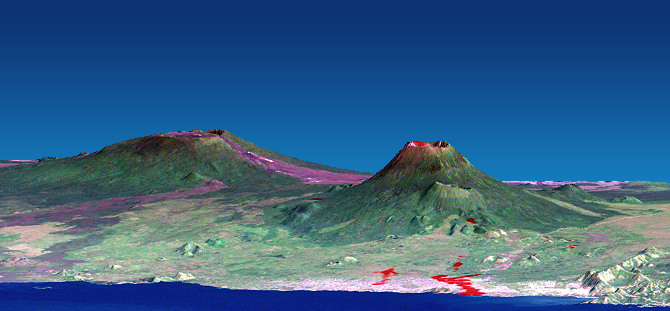

Nyiragongo volcano, Congo, Perspective View with Lava SRTM / ASTER / Landsat

The Nyiragongo volcano in the Congo erupted on January 17, 2002, and subsequently sent streams of lava into the city of Goma on the north shore of Lake Kivu. More than 100 people were killed, more than 12,000 homes were destroyed, and hundreds of thousands were forced to flee the broader community of nearly half a million people. This computer-generated visualization combines a Landsat satellite image and an elevation model from the Shuttle Radar Topography Mission (SRTM) to provide a view of both the volcano and the city of Goma, looking slightly east of north. Additionally, image data from the Advanced Spaceborne Thermal Emission and reflection Radiometer (ASTER) on NASA’s Terra satellite were used to supply a partial map of the recent lava flows (red), including a complete mapping of their intrusion into Goma as of January 28, 2002. Lava is also apparent within the volcanic crater and at a few other locations. Thick (but broken) cloud cover during the ASTER image acquisition prevented a complete mapping of the lava distribution, but future image acquisitions should complete the mapping.

Nyiragongo is the steep volcano on the right, Lake Kivu is in the foreground, and the city of Goma has a light pink speckled appearance along the shoreline. Nyiragongo peaks at about 3,470 meters (11,380 feet) elevation and reaches almost exactly 2,000 meters (6,560 feet) above Lake Kivu. The shorter but broader Nyamuragira volcano appears in the left background. Topographic expression has been exaggerated vertically by a factor of 1.5 for this visualization.

Goma, Lake Kivu, Nyiragongo, Nyamuragira and other nearby volcanoes sit within the East African Rift Valley, a zone where tectonic processes are cracking, stretching, and lowering the Earth’s crust. Volcanic activity is common here, and older but geologically recent lava flows (magenta in this depiction) are particularly apparent on the flanks of the Nyamuragira volcano.

The Landsat image used here was acquired on December 11, 2001, about a month before the eruption, and shows an unusually cloud-free view of this tropical terrain. Minor clouds and their shadows were digitally removed to clarify the view, topographic shading derived from the SRTM elevation model was added to the Landsat image, and a false sky was added.

Landsat has been providing visible and infrared views of the Earth since 1972. SRTM elevation data matches the 30-meter (98-foot) resolution of most Landsat images and substantially helps in analyzing the large and growing Landsat image archive. This Landsat 7 Thematic Mapper image was provided to the SRTM and ASTER projects by the United States Geological Survey, Earth Resources Observation Systems (EROS) Data Center,Sioux Falls, S.D.

With its 14 spectral bands from the visible to the thermal infrared wavelength region, and its high spatial resolution of 15 to 90 meters (about 50 to 300 feet), the Advanced Spaceborne Thermal Emission and Reflection Radiometer (ASTER) will image Earth for several years to map and monitor the changing surface of our planet. ASTER is one of five Earth-observing instruments launched December 18, 1999, on NASA’s Terra satellite. The instrument was built by Japan’s Ministry of Economy, Trade and Industry. A joint U.S./Japan science team is responsible for validation and calibration of the instrument and the data products. ASTER is providing scientists in numerous disciplines with critical information for surface mapping and monitoring dynamic conditions and temporal change.

Elevation data used in this image was acquired by the Shuttle Radar Topography Mission (SRTM) aboard the Space Shuttle Endeavour, launched on February 11, 2000. SRTM used the same radar instrument that comprised the Spaceborne Imaging Radar-C/X-Band Synthetic Aperture Radar (SIR-C/X-SAR) that flew twice on the Space Shuttle Endeavour in 1994. SRTM was designed to collect 3-D measurements of the Earth’s surface. To collect the 3-D data, engineers added a 60-meter (approximately 200-foot) mast, installed additional C-band and X-band antennas, and improved tracking and navigation devices. The mission is a cooperative project between NASA, the National Imagery and Mapping Agency (NIMA) of the U.S. Department of Defense and the German and Italian space agencies. It is managed by NASA’s Jet Propulsion Laboratory, Pasadena, Calif., for NASA’s Earth Science Enterprise, Washington, D.C.

Size: View width 21 kilometers (13 miles), View distance 42 kilometers (26 miles)
Location: 1.5 degrees South latitude, 29.3 degrees East longitude
Orientation: View east-northeast, 5 degrees below horizontal
Image Data: Landsat Bands 3, 2, 1 as red, green, blue, respectively. ASTER Band 12 (thermal) shown as red overlay.
Original Data Resolution: SRTM 1 arcsecond (30 meters or 98 feet), Landsat 30 meters (98 feet). ASTER (thermal) 90 meters (295 feet).
Date Acquired: February 2000 (SRTM), December 11, 2001 (Landsat), January 28, 2002 (ASTER)

Credit: NASA/JPL/NIMA